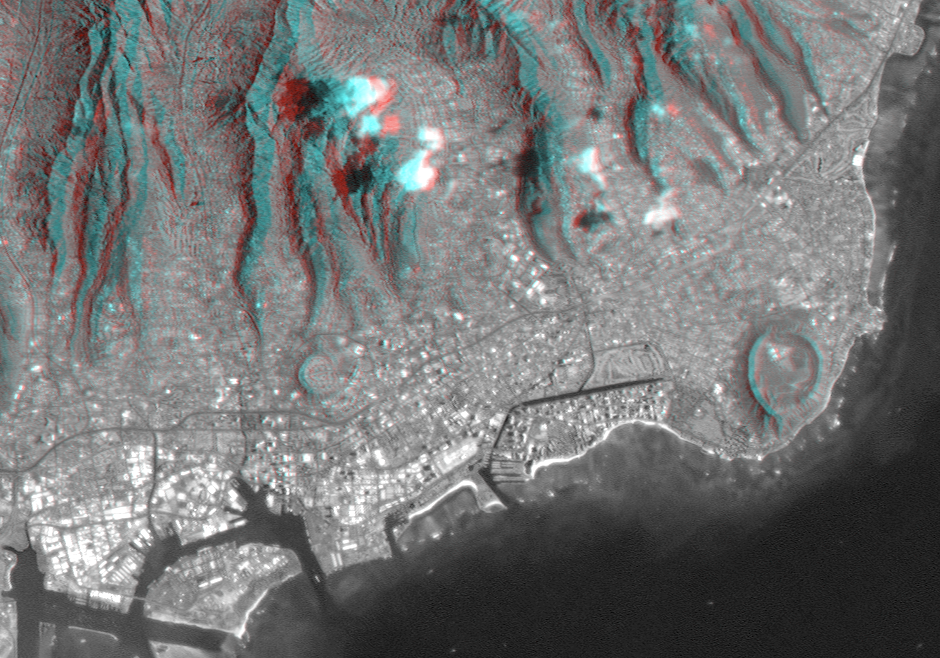

Anaglyph, Landsat overlay Honolulu, Hawaii

Honolulu, on the island of Oahu, is a large and growing urban area with limited space and water resources. This anaglyph, combining a Landsat image with SRTM topography, shows how the topography controls the urban growth pattern, causes cloud formation, and directs the rainfall runoff pattern. Red/blue glasses are required to see the 3-D effect. Features of interest in this scene include Diamond Head (an extinct volcano on the right side of the image), Waikiki Beach (just left of Diamond Head), the Punchbowl National Cemetary (another extinct volcano, left of center), downtown Honolulu and Honolulu harbor (lower left of center), and offshore reef patterns. The slopes of the Koolau mountain range are seen in the upper half of the image. Clouds commonly hang above ridges and peaks of the Hawaiian Islands, and in this rendition appear draped directly on the mountains. The clouds are actually about 1000 meters (3300 feet) above sea level. High resolution topographic and image data allow ecologists and planners to assess the effects of urban development on the sensitive ecosystems in tropical regions.

This anaglyph was generated using topographic data from the Shuttle Radar Topography Mission, combined with a Landsat 7 satellite image collected coincident with the SRTM mission. The topography data are used to create two differing perspectives of a single image, one perspective for each eye. Each point in the image is shifted slightly, depending on its elevation. When viewed through special glasses, the result is a vertically exaggerated view of the Earth’s surface in its full three dimensions. Anaglyph glasses cover the left eye with a red filter and cover the right eye with a blue filter. The United States Geological Survey’s Earth Resources Observations Systems (EROS) DataCenter, Sioux Falls, South Dakota, provided the Landsat data.

The Shuttle Radar Topography Mission (SRTM), launched on February 11, 2000, uses the same radar instrument that comprised the Spaceborne Imaging Radar-C/X-Band Synthetic Aperture Radar (SIR-C/X-SAR) that flew twice on the Space Shuttle Endeavour in 1994. The mission is designed to collect three-dimensional measurements of the Earth’s surface. To collect the 3-D data, engineers added a 60-meter-long (200-foot) mast, an additional C-band imaging antenna and improved tracking and navigation devices. The mission is a cooperative project between the National Aeronautics and Space Administration (NASA), the National Imagery and Mapping Agency (NIMA) and the German (DLR) and Italian (ASI) space agencies. It is managed by NASA’s Jet Propulsion Laboratory, Pasadena, CA, for NASA’s Earth Science Enterprise, Washington, DC.

Size: 18 by 28 kilometers (11 by 17 miles)
Location: 21.3 deg. North lat., 157.9 deg. West lon.
Orientation: North toward upper left
Original Data Resolution: SRTM, 30 meters (99 feet); Landsat, 15 meters (50 feet)
Date Acquired: SRTM, February 18, 2000; Landsat February 12, 2000

Credit: NASA/JPL/NIMA